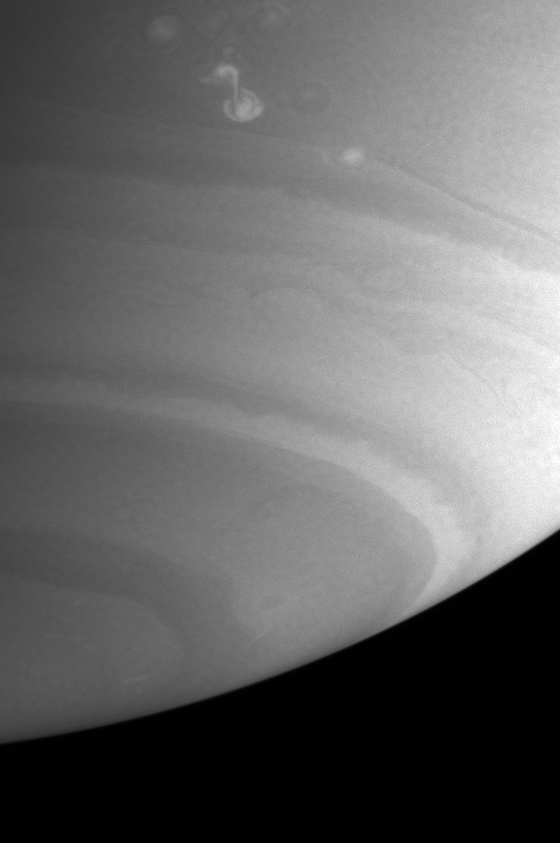

The Storms Continue

This Cassini image shows a bright storm that appeared in mid-September at the latitude of one of the rare westward jets on Saturn. This latitude band has come to be called “Storm Alley” by Cassini imaging scientists because of the large amount of activity seen there during 2004.

The image was taken with the Cassini spacecraft narrow angle camera on Sept. 18, 2004, at a distance of 8.3 million kilometers (5.2 million miles) from Saturn through a filter sensitive to visible blue light. The image scale is 49 kilometers (30 miles) per pixel. The mottling in the image is an artifact.

The Cassini-Huygens mission is a cooperative project of NASA, the European Space Agency and the Italian Space Agency. The Jet Propulsion Laboratory, a division of the California Institute of Technology in Pasadena, manages the Cassini-Huygens mission for NASA’s Science Mission Directorate, Washington, D.C. The Cassini orbiter and its two onboard cameras were designed, developed and assembled at JPL. The imaging team is based at the Space Science Institute, Boulder, Colo.

Credit: NASA/JPL/Space Science Institute